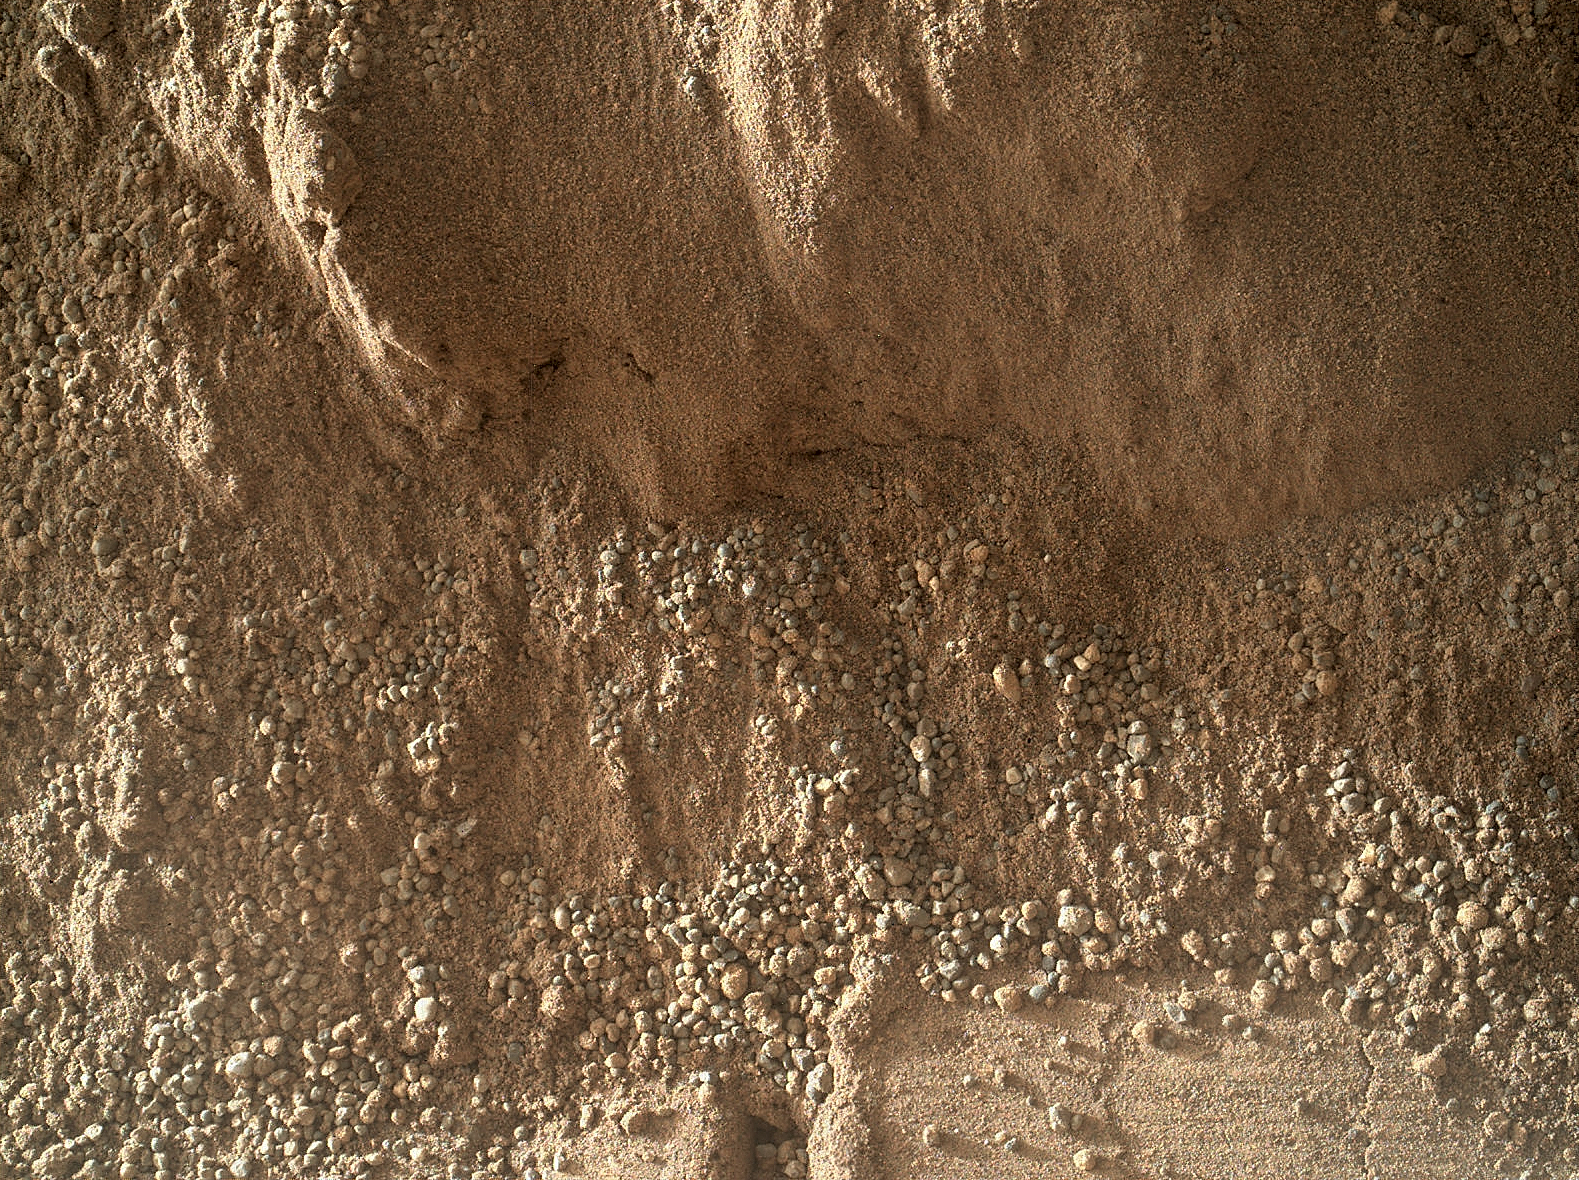

High-Resolution View of Cross-Section Through a Mars Ripple

This image shows the wall of a scuffmark NASA’s Curiosity made in a windblown ripple of Martian sand with its wheel. The upper half of the image shows a small portion of the side wall of the scuff and a little bit of the floor of the scuff (bottom of this image). The prominent depression with raised rims at the bottom center of the image was formed by one of the treads on Curiosity’s front right wheel.

The largest grains in this image are about 0.04 to 0.08 inches (1 to 2 millimeters) in size. Those large grains were on top of the windblown ripple and fell down to this location when the scuff was made. The bulk of the sand in the ripple is smaller, in the range below 0.002 to 0.008 inches (50 to 200 microns).

The full scuffmark is 20 inches (50 centimeters) wide, which is the width of Curiosity’s wheel.

This image from the Mars Hand Lens Imager (MAHLI) is the product of merging eight images acquired at eight slightly different focus settings to bring out details on the wall, slopes, and floor of the wheel scuff. The merge was performed onboard the MAHLI instrument to reduce downlinked data volume.

The image was acquired by MAHLI with the lens about 4.7 inches (12 centimeters) from the target. The pixel scale is about 0.002 inches (50 microns) per pixel. The image covers an area, roughly 3 by 2 inches (8 by 6 centimeters). The image was obtained on Oct. 4, 2012, or sol 58, the 58th Martian day of operations on the surface.

JPL manages the Mars Science Laboratory/Curiosity for NASA’s Science Mission Directorate in Washington. The rover was designed, developed and assembled at JPL, a division of the California Institute of Technology in Pasadena.

Credit: NASA/JPL-Caltech/MSSS